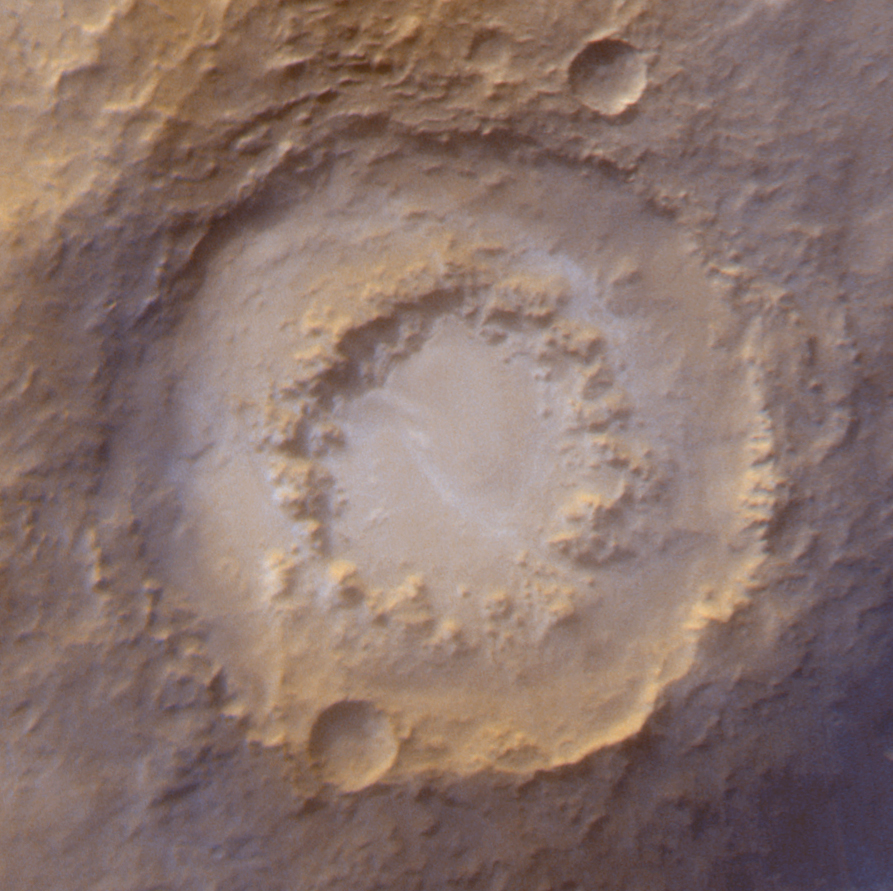

The Frosted Craters of Northern Spring and Southern Autumn – Lowell Crater

The Mars Global Surveyor Mars Orbiter Camera (MOC) wide angle system is used to monitor changes in martian weather and the seasonal coming and going of polar frost. These four wide angle pictures of craters in both the northern and southern middle and polar latitudes of Mars show examples of frost monitoring conducted by the MOC in recent months. It is spring in the northern hemisphere, and frost that accumulated during the most recent 6-month-long winter has been retreating since May. Examples of frost-rimmed craters include Lomonosov (top, left) and an unnamed crater farther north (top, right). The unnamed crater has a patch of frost on its floor that–based on how it looked during the 1970s Viking missions–is expected to persist through summer. It is autumn in the southern hemisphere, and frost was seen as early as August in some craters, such as Barnard (bottom, left); later the frost line moved farther north, and we began to see frost in Lowell Crater (bottom, right) in mid-October. For a view of what Lomonosov Crater looked like during northern winter, see “The Frosty Rims of Lomonosov Crater in Winter.”

This is a series of 4 images. Each image is a composite of two pictures obtained at the same time, a red wide angle view and a blue wide angle view. In each picture, north is toward the top and sunlight illuminates the scene from the upper left (for southern hemisphere) or lower left (for northern hemisphere).

Credit: NASA/JPL/MSSS